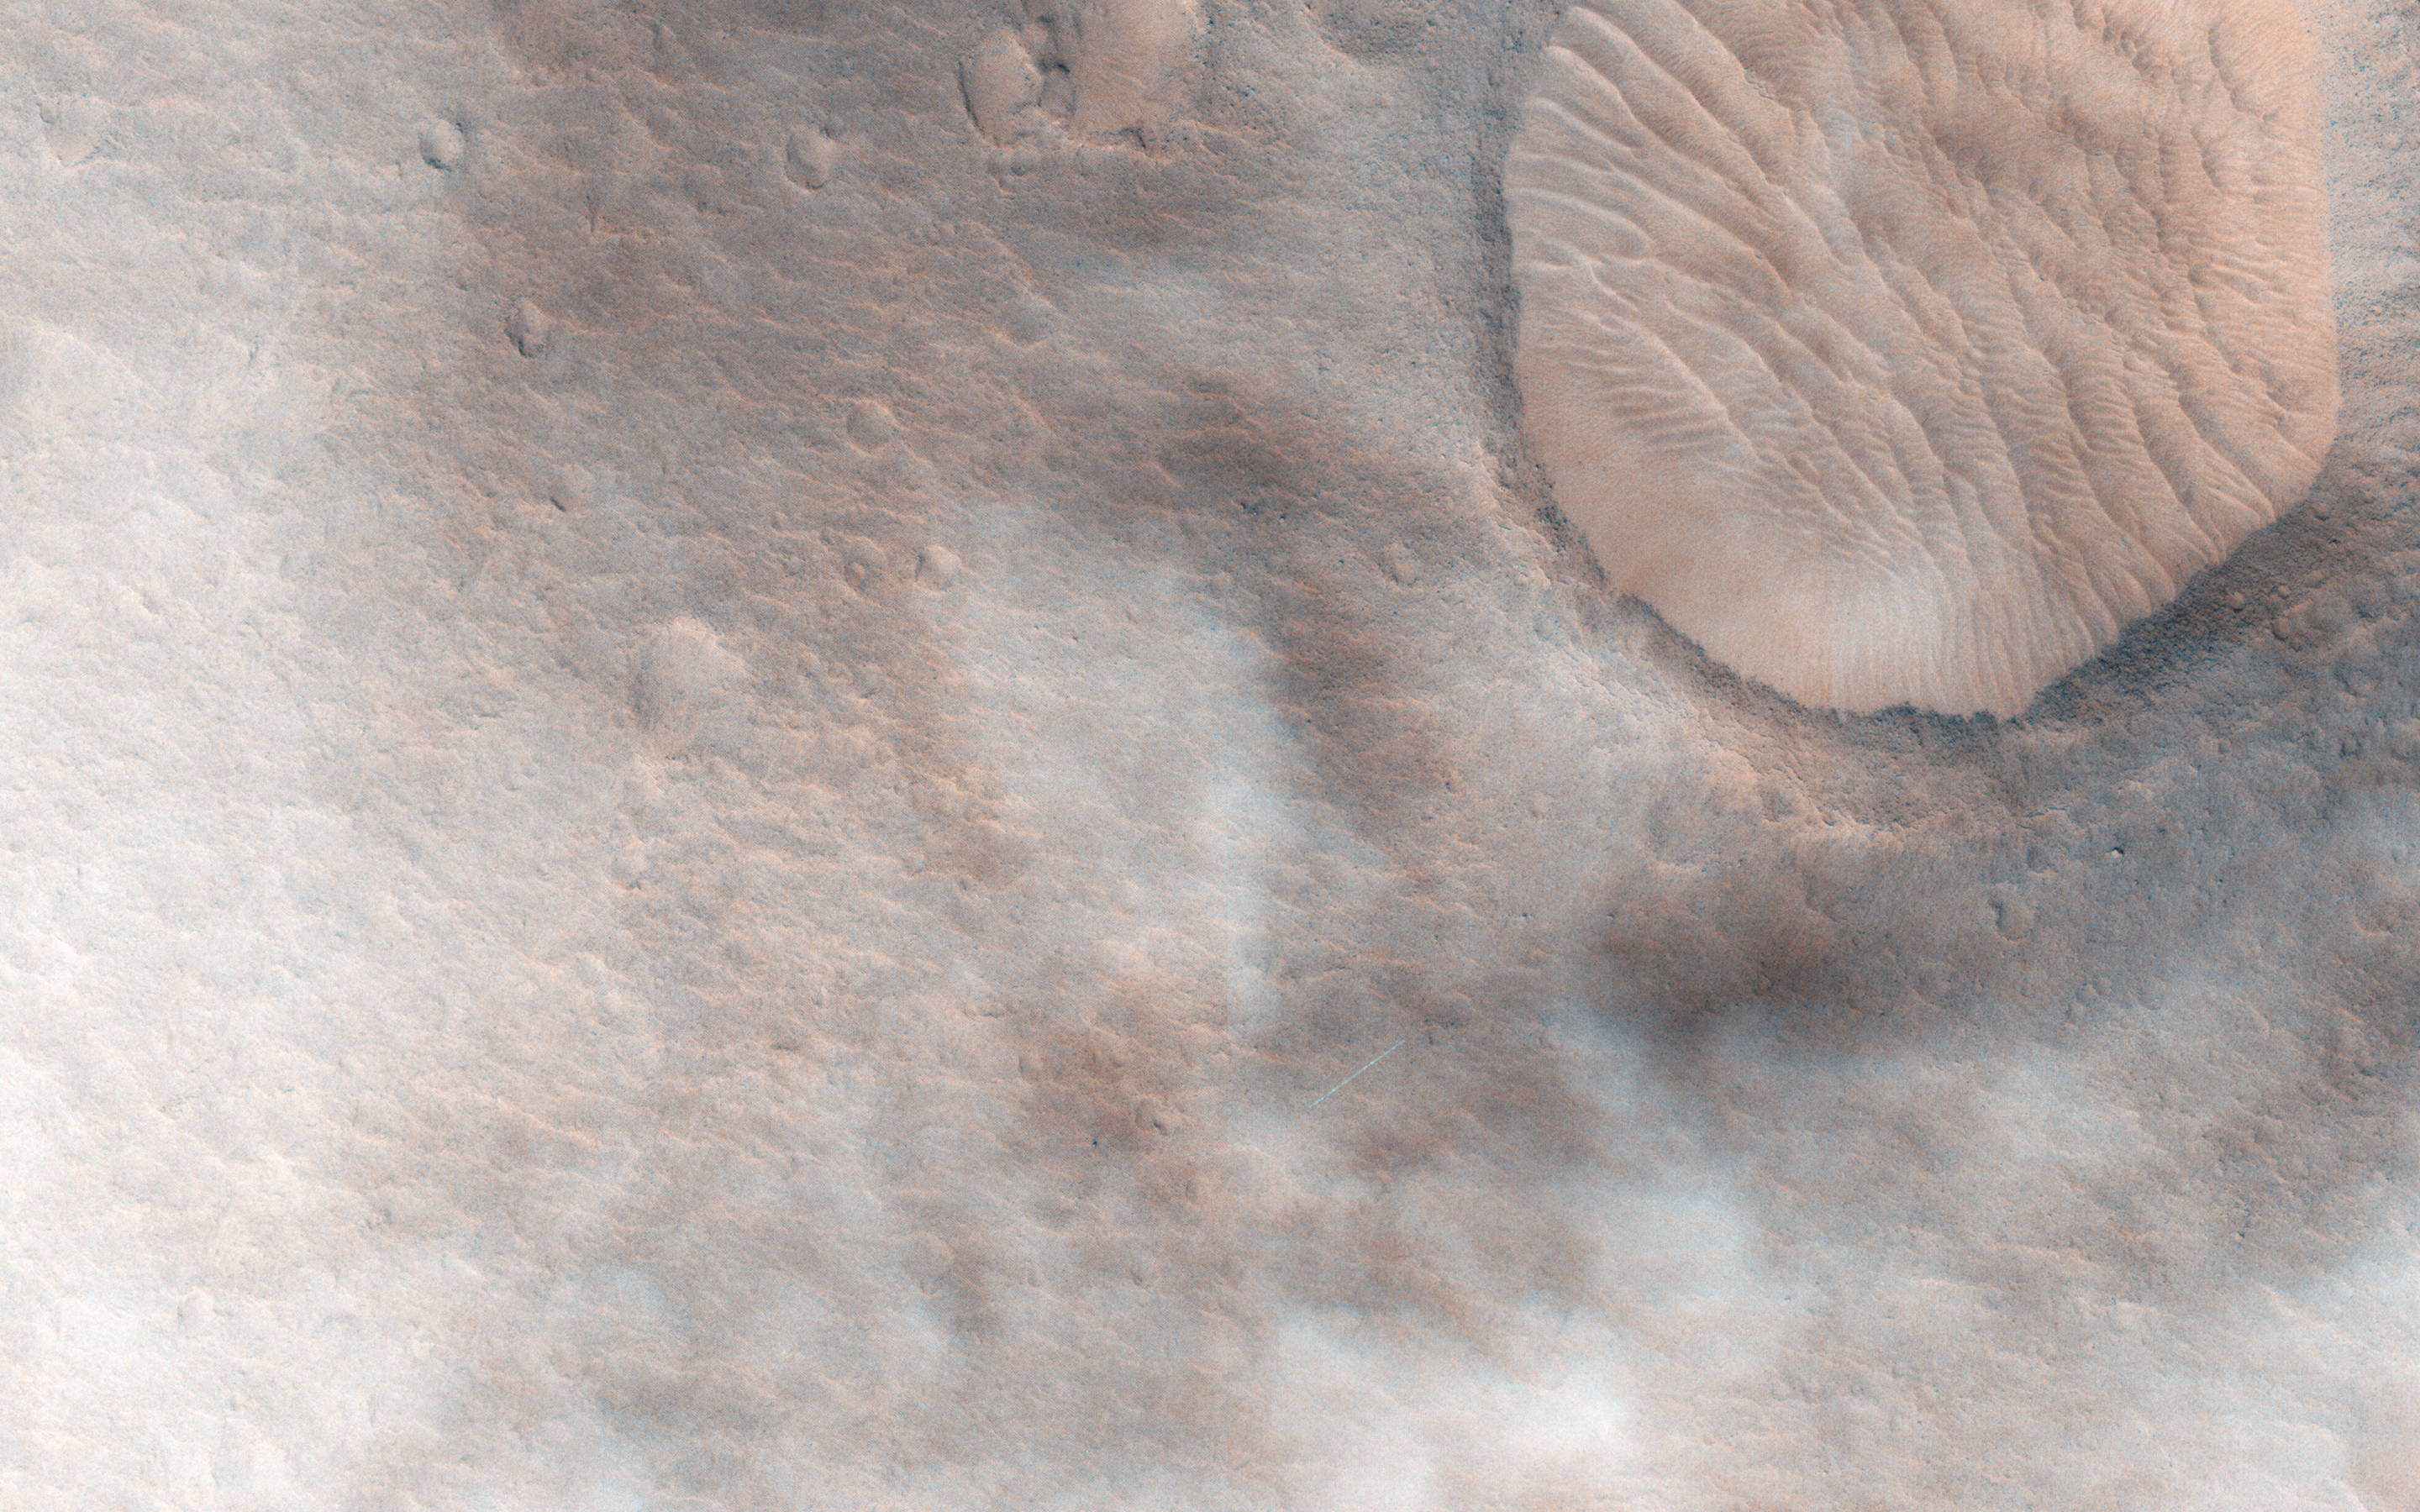

Cloudy Skies over Hypanis Vallis

This observation shows a candidate 2018 European Space Agency ExoMars landing site in Hypanis Vallis. Instead of imaging ancient fluvial deposits (thought to be the remnants of a delta feed lake), the image shows patchy concentrations of dust clouds.

These clouds are part of the annually occurring Acidalia storm track, a regional dust storm system that originates in the Acidalia-Chryse-Kasei region and propagates southward into equatorial Valles Marineris and beyond. While this image is only partially obscured by dust, many others captured around this time frame were completely dominated by think clouds of dust. For example, this image in Capri Chasma was rendered useless for geology and will have to be reacquired.

Landing by the ExoMars rover in these kinds of atmospheric conditions would be complicated. That mission is set to touchdown on Mars in January 2019, hopefully with clear skies. HiRISE will continue to image Hypanis Vallis and other interesting sites on Mars despite the changing weather.

The University of Arizona, Tucson, operates HiRISE, which was built by Ball Aerospace & Technologies Corp., Boulder, Colorado. NASA’s Jet Propulsion Laboratory, a division of the California Institute of Technology in Pasadena, manages the Mars Reconnaissance Orbiter Project and Mars Science Laboratory Project for NASA’s Science Mission Directorate, Washington.

Credit: NASA/JPL-Caltech/Univ. of Arizona